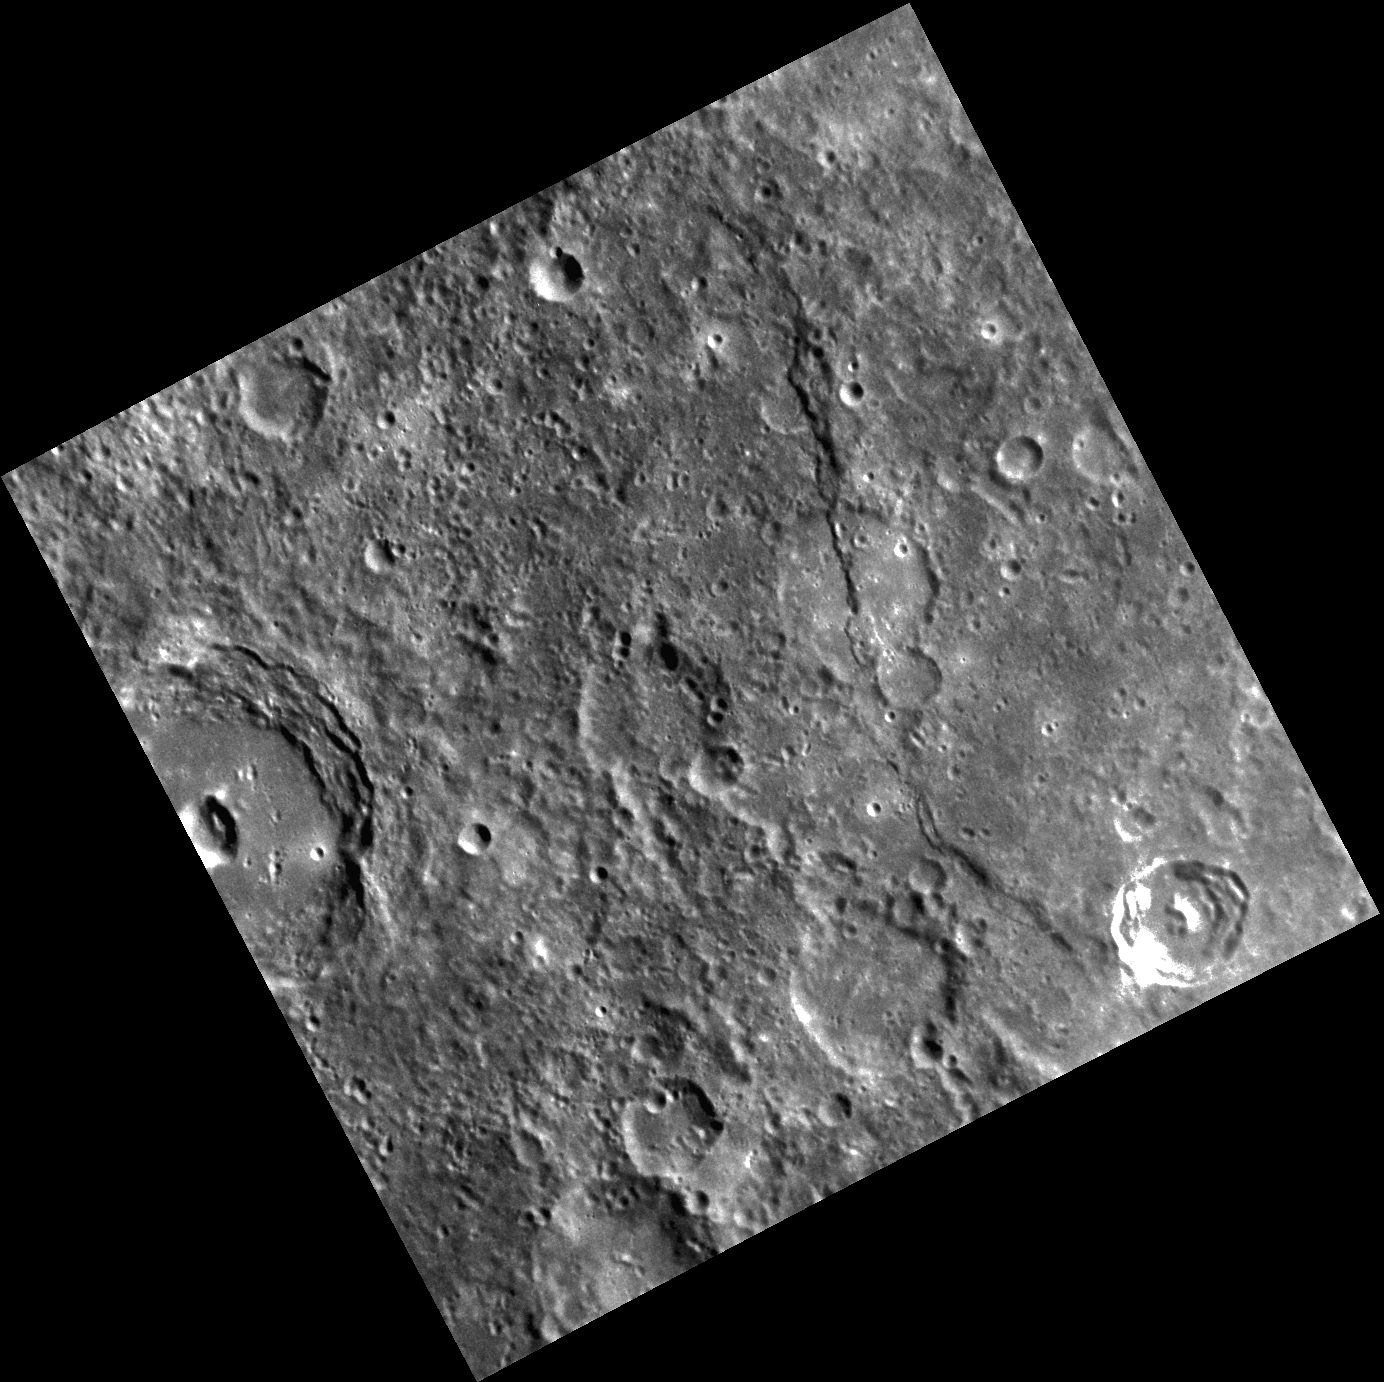

A Scarp Among Craters

This image shows a crater deformed by a scarp that has another, younger crater superimposed on top of it. Cross-cutting relationships like this can reveal the relative timing of events on Mercury and aid in understanding the planet’s overall geologic history. Lessing crater, the large crater with a central pit, is also visible on the left edge of the image.

This image was acquired as part of MDIS’s high-resolution surface morphology base map. The surface morphology base map will cover more than 90% of Mercury’s surface with an average resolution of 250 meters/pixel (0.16 miles/pixel or 820 feet/pixel). Images acquired for the surface morphology base map typically have off-vertical Sun angles (i.e., high incidence angles) and visible shadows so as to reveal clearly the topographic form of geologic features.

The MESSENGER spacecraft is the first ever to orbit the planet Mercury, and the spacecraft’s seven scientific instruments and radio science investigation are unraveling the history and evolution of the Solar System’s innermost planet. Visit the Why Mercury? section of this website to learn more about the key science questions that the MESSENGER mission is addressing.

Date acquired: April 16, 2011
Image Mission Elapsed Time (MET): 211409423
Image ID: 136758
Instrument: Narrow Angle Camera (NAC) of the Mercury Dual Imaging System (MDIS)
Center Latitude: -27.73’°
Center Longitude: 272.9’° E
Resolution: 253 meters/pixel
Scale: Image width is ~260 km (160 mi)
Incidence Angle: 47.8’°
Emission Angle: 4.1’°
Phase Angle: 51.9’°

These images are from MESSENGER, a NASA Discovery mission to conduct the first orbital study of the innermost planet, Mercury. For information regarding the use of images, see the MESSENGER image use policy.

Credit: NASA/Johns Hopkins University Applied Physics Laboratory/Carnegie Institution of Washington